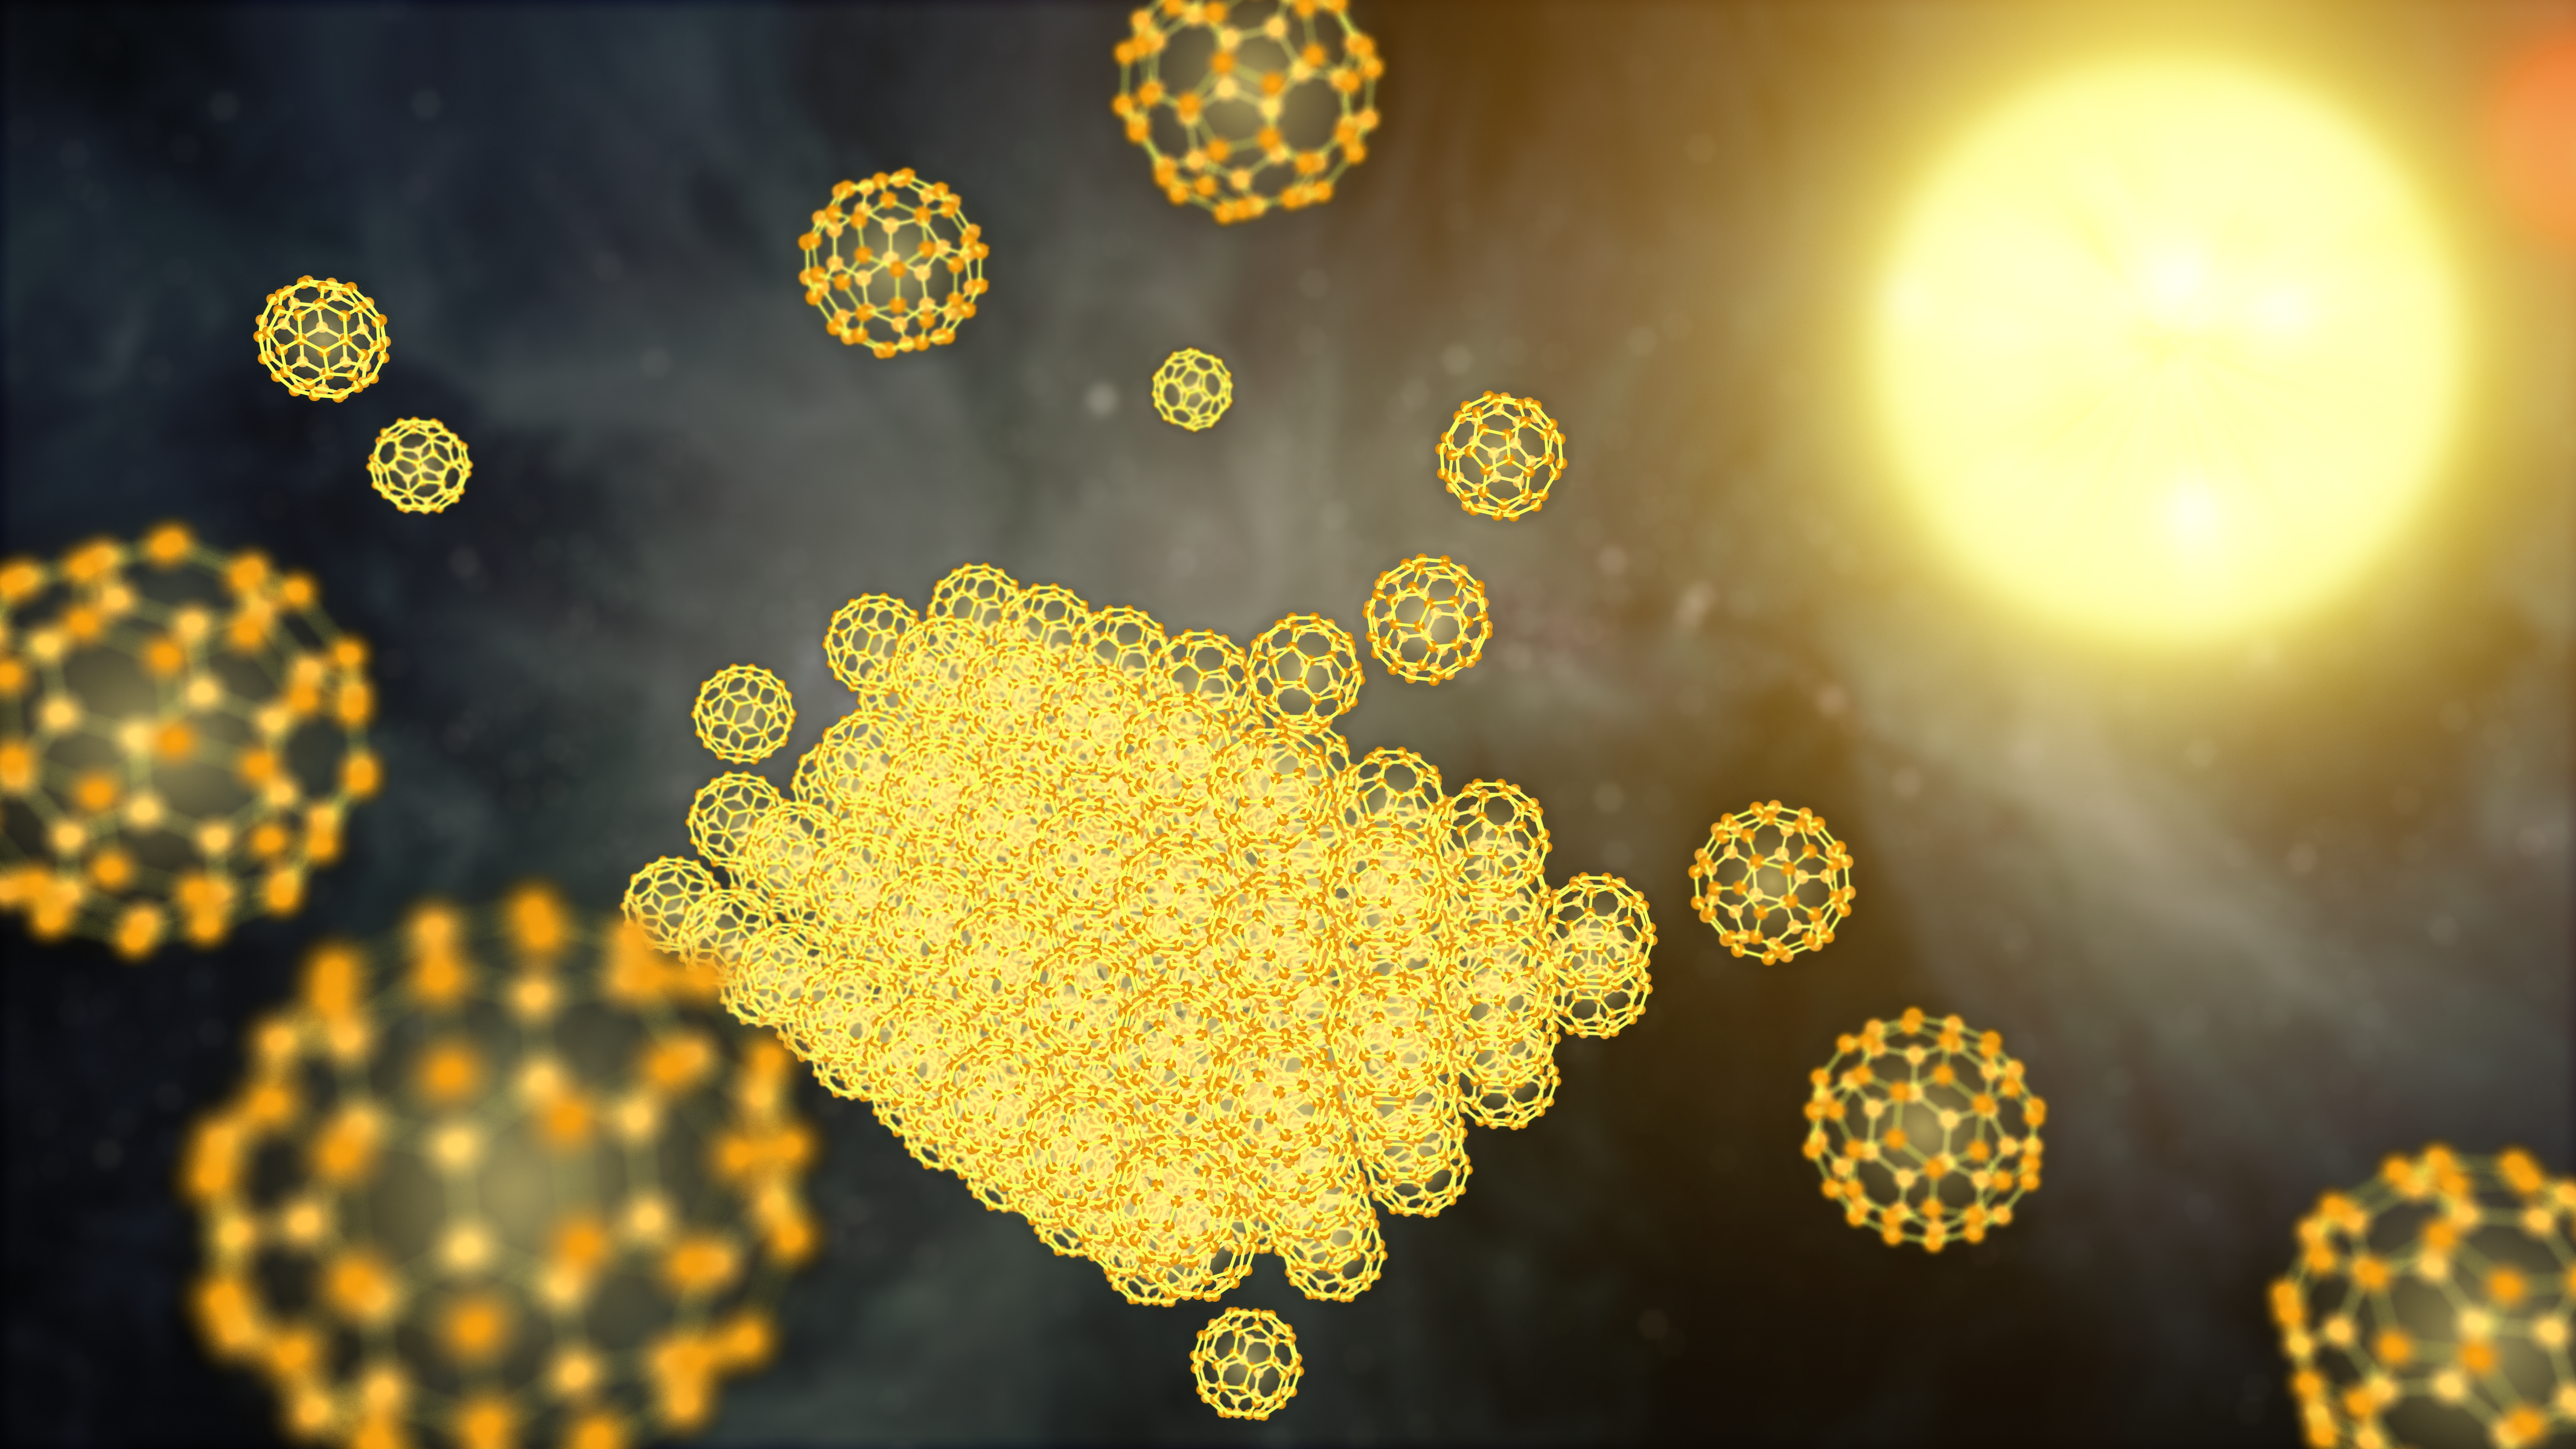

Building a Buckyball Particle in Space (Artist Concept)

NASA’s Spitzer Space Telescope has detected the solid form of buckyballs in space for the first time. To form a solid particle, the buckyballs must stack together, as illustrated in this artist’s concept showing the very beginnings of the process. The buckyball particles were spotted around a small, hot star — a member of a pair of stars, called XX Ophiuchi, located 6,500 light-years from Earth.

The discovery implies that the little carbon spheres are prevalent in certain stellar regions of the cosmos. Unlike a gas, a solid is more dense, requiring large quantities of molecules to form.

The infrared observatory first detected buckyballs as a gas in 2010, the first time the material was ever definitively observed in space. Buckyballs are made up of 60 carbon atoms arranged as hollow spheres that resemble soccer balls. They also look like the geodesic domes of the late architect Buckminister Fuller, hence their name.

Credit: NASA/JPL-Caltech